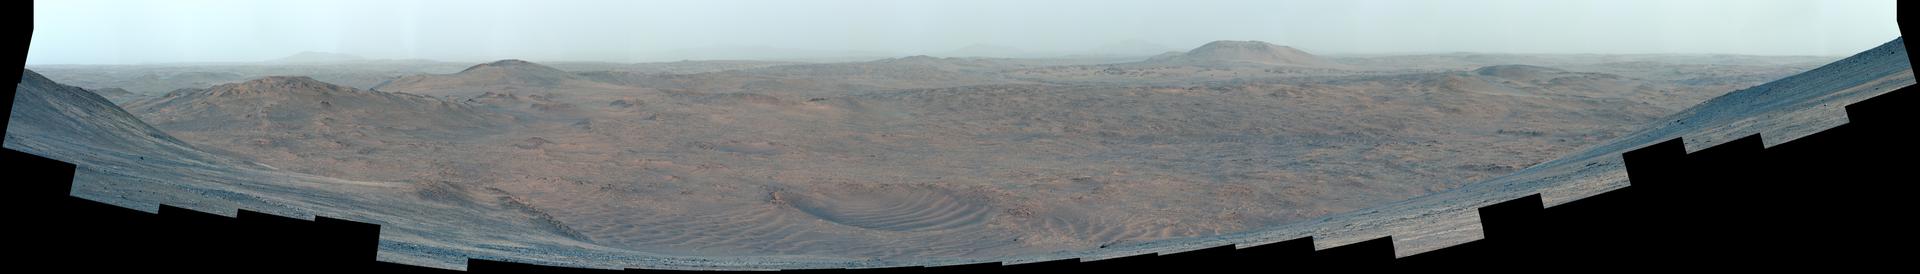

Christmas at Crater Rim

Figure A (.tif, 511 MB)

This enhanced-color mosaic showing the Martian surface outside of Jezero Crater was taken by NASA’s Perseverance from the crater rim at a location where the rover collected a sample dubbed “Silver Mountain.”

The 83 frames used to generate the mosaic were acquired by the rover’s Mastcam-Z instrument on Dec. 25, 2024, the 1,368th Martian day, or sol, of Perseverance’s mission. Enhanced-color images have their color bands processed to improve visual contrast and accentuate color differences.

Figure A is a natural-color version of the mosaic.

Arizona State University leads the operations of the Mastcam-Z instrument, working in collaboration with Malin Space Science Systems in San Diego, on the design, fabrication, testing, and operation of the cameras, and in collaboration with the Niels Bohr Institute of the University of Copenhagen on the design, fabrication, and testing of the calibration targets.

A key objective for Perseverance’s mission on Mars is astrobiology, including the search for signs of ancient microbial life. The rover will characterize the planet’s geology and past climate, pave the way for human exploration of the Red Planet, and be the first mission to collect and cache Martian rock and regolith (broken rock and dust).

Subsequent NASA missions, in cooperation with ESA (European Space Agency), would send spacecraft to Mars to collect these sealed samples from the surface and return them to Earth for in-depth analysis.

The Mars 2020 Perseverance mission is part of NASA’s Mars Exploration Program (MEP) portfolio and the agency’s Moon to Mars exploration approach, which includes Artemis missions to the Moon that will help prepare for human exploration of the Red Planet.

NASA’s Jet Propulsion Laboratory, which is managed for the agency by Caltech, built and manages operations of the Perseverance rover.

Credit: NASA/JPL-Caltech/ASU/MSSS